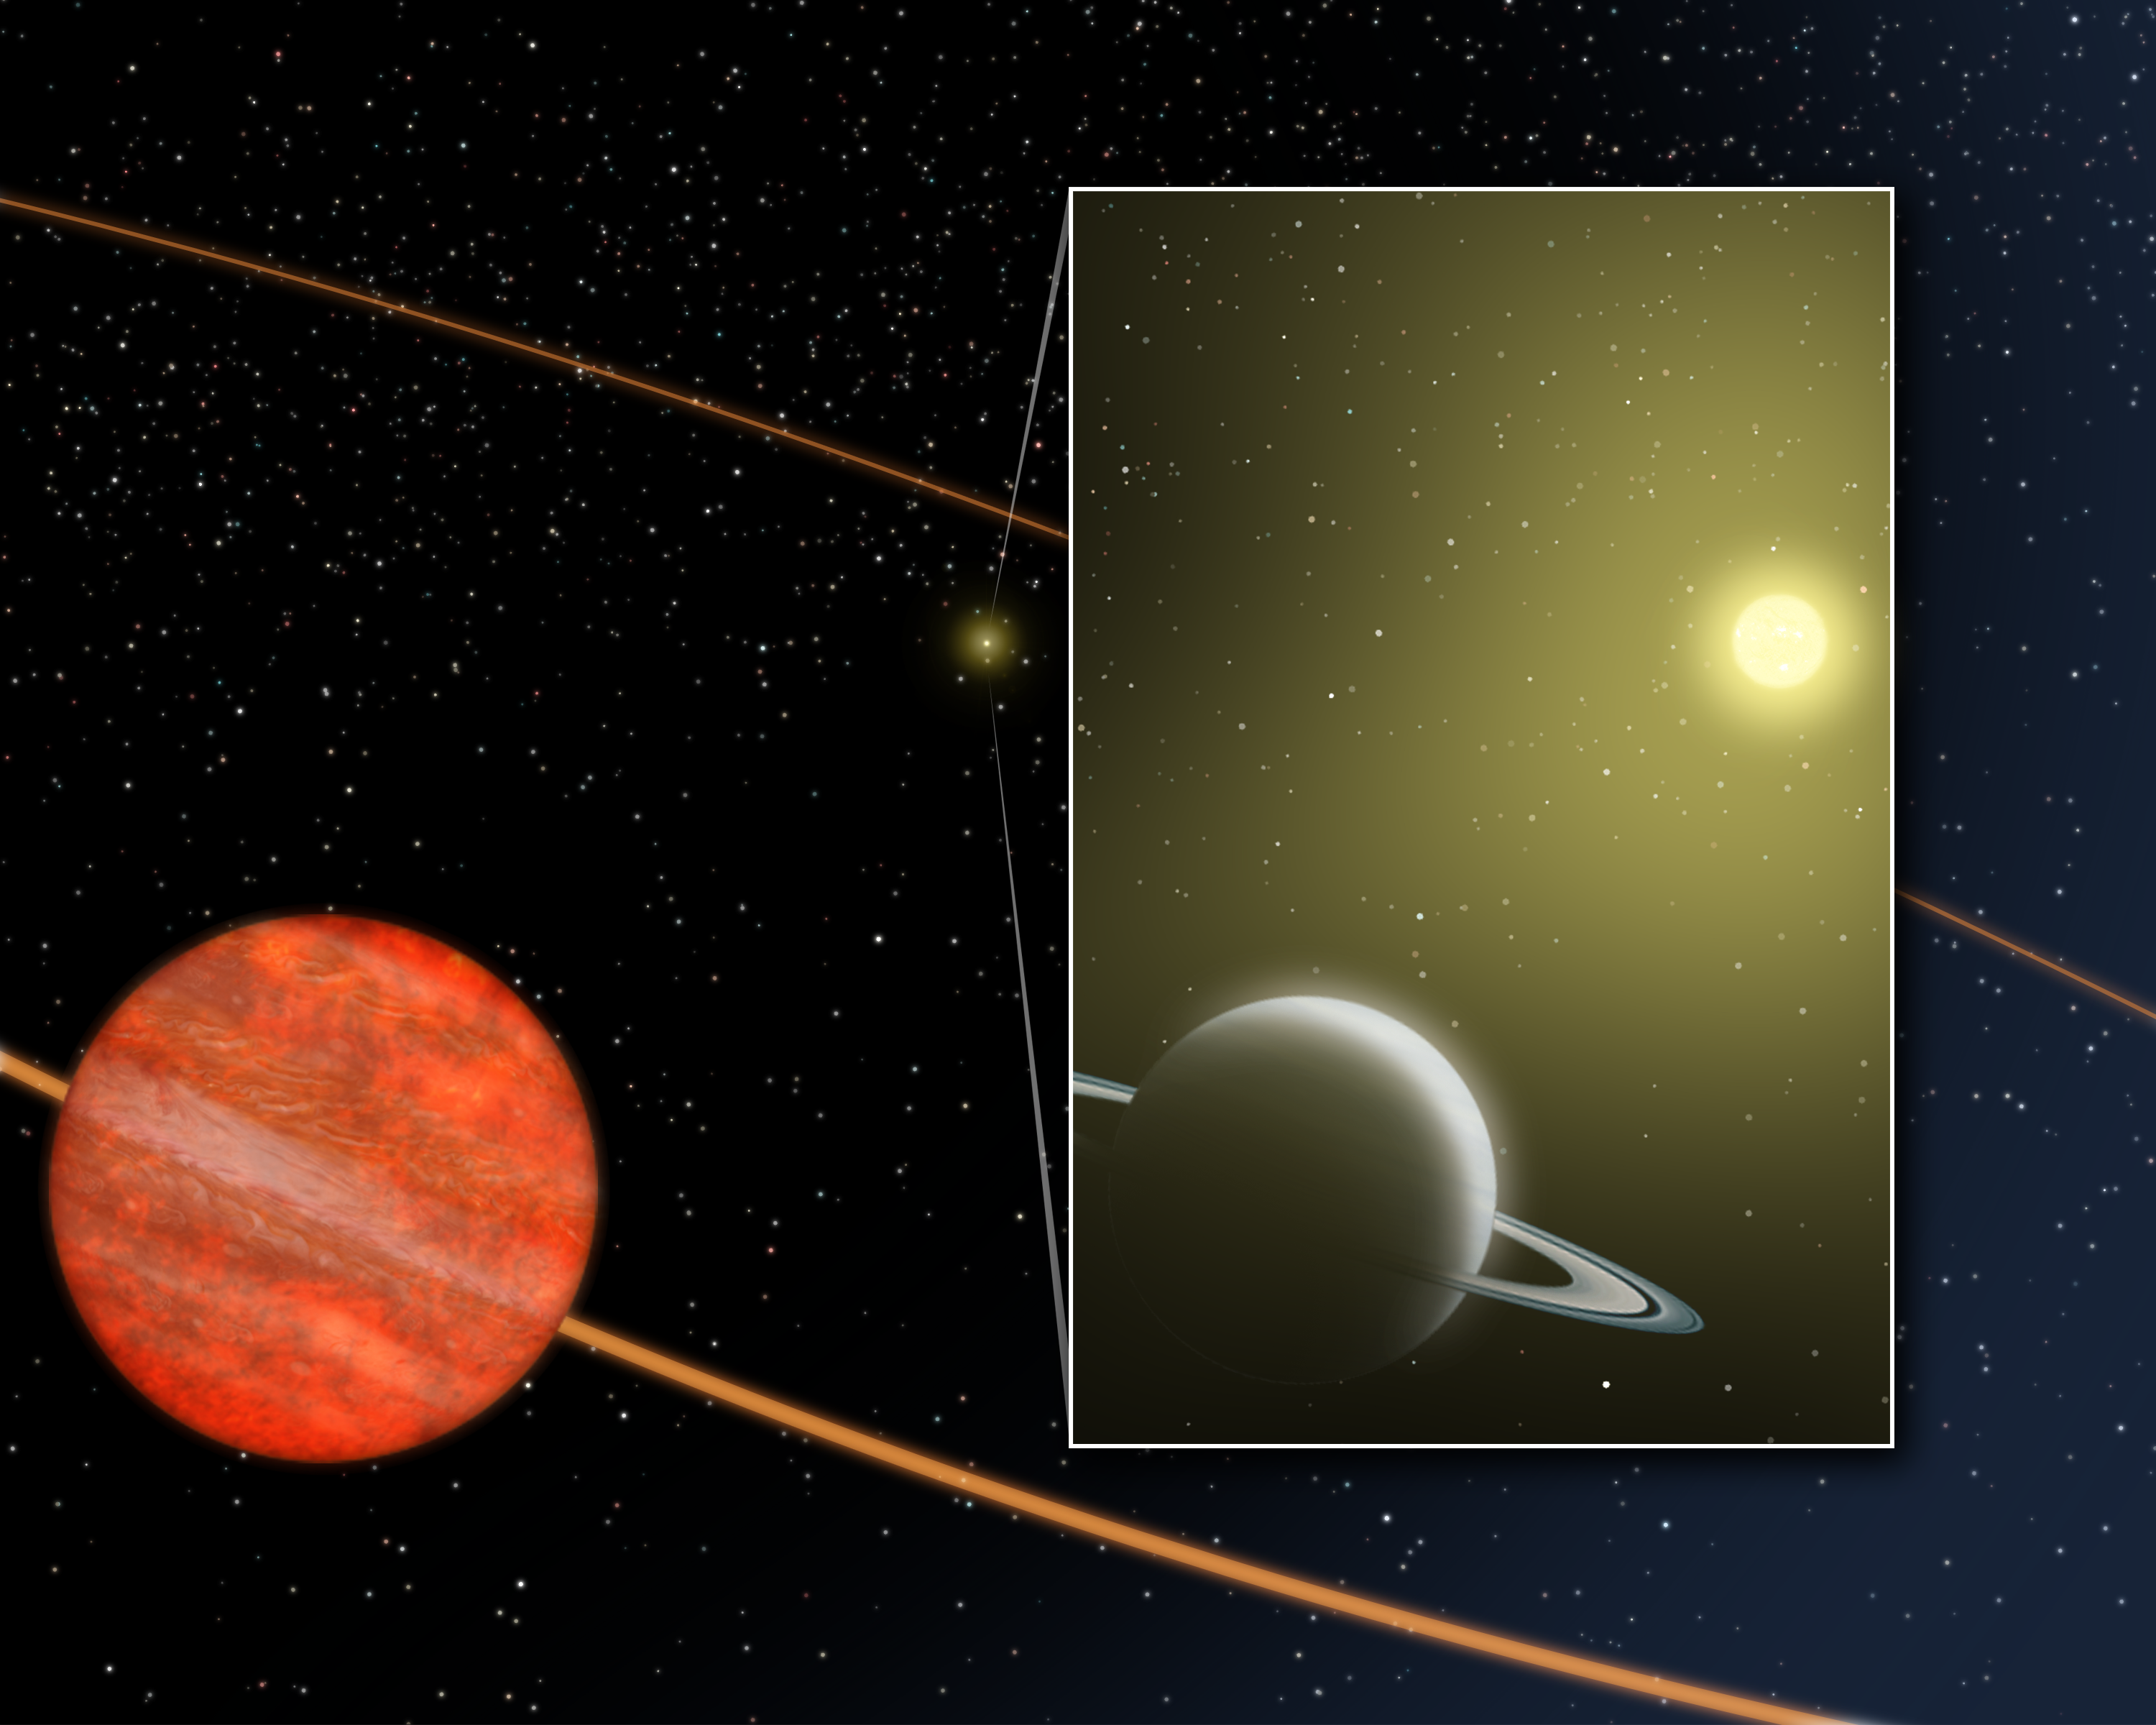

Brown Dwarf Companion

This is an artist's concept of the star HD 3651 as it is orbited by a close-in Saturn-mass planetary companion and the distant brown dwarf companion discovered by Spitzer infrared photographs. The Saturn-mass planet was discovered through Doppler observations in 2003. Its orbit is very small, the size of Mercury's, and is highly elliptical. The gravity of the distant brown dwarf companion may be reponsible for the distorted shape of the inner planet's orbit.

Credit: NASA / JPL-Caltech / T. Pyle (SSC)